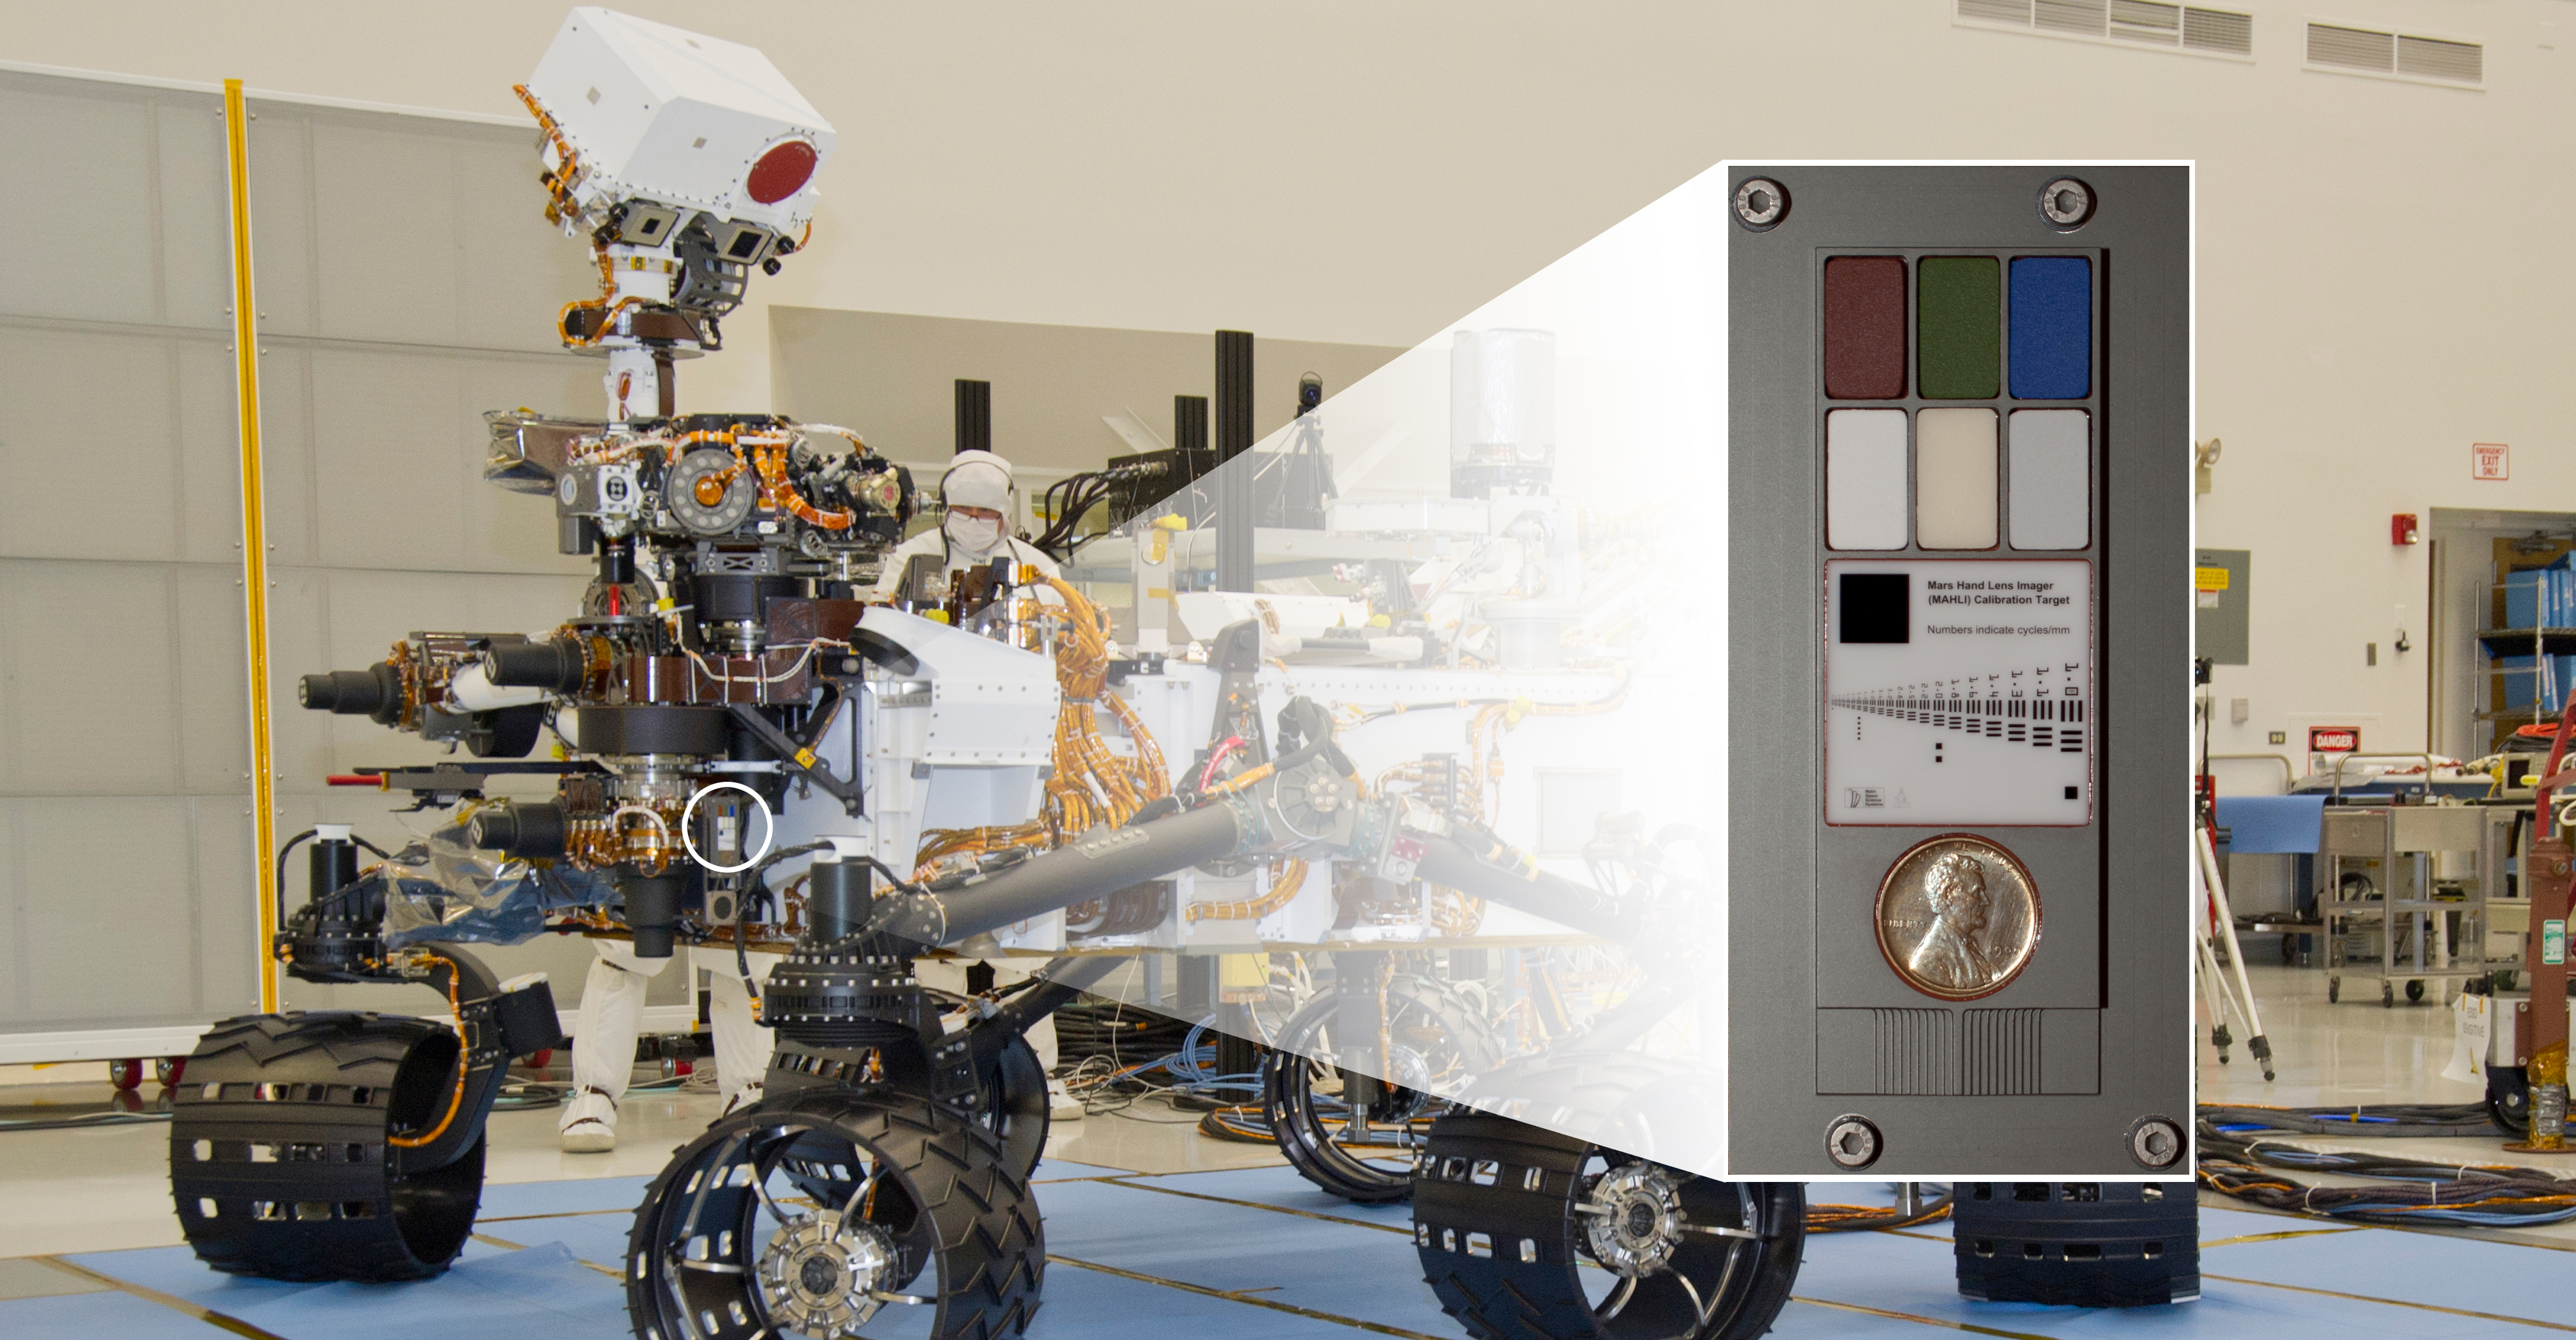

Calibration Target on Curiosity for Camera on Rover’s Arm

The Mars Hand Lens Imager (MAHLI) camera at the end of the robotic arm of NASA’s Curiosity rover will use a calibration target attached to a shoulder joint of the arm.

This image combines a close-up of the calibration target with a view of the rover to illustrate the target’s location on the rover. The MAHLI calibration target includes a penny, color chips, a metric standardized bar graphic, and (just below the penny) a stair-step pattern for depth calibration.

NASA’s Mars Science Laboratory mission launched on Nov. 26, 2011. It will deliver the rover Curiosity to Gale Crater on Mars in August 2012. With MAHLI and nine other science instruments, Curiosity will investigate whether the area has ever offered environmental conditions favorable for microbial life.

Malin Space Science Systems, San Diego, supplied MAHLI and three other cameras for the mission. NASA’s Jet Propulsion Laboratory, a division of the California Institute of Technology in Pasadena, manages the Mars Science Laboratory mission for the NASA Science Mission Directorate, Washington, and built Curiosity.

Credit: NASA/JPL-Caltech/MSSS